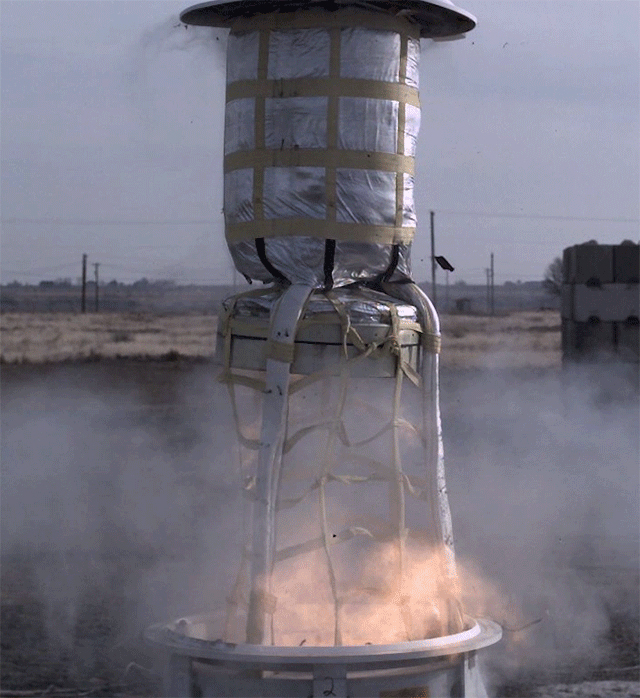

Launching a Mars Parachute

This animated GIF shows a test of the mortar system that will be used on Feb. 18, 2021, to deploy the parachute for NASA’s Perseverance rover. The test took place in November 2019 at a facility in central Washington.

Credit: NASA/JPL-Caltech